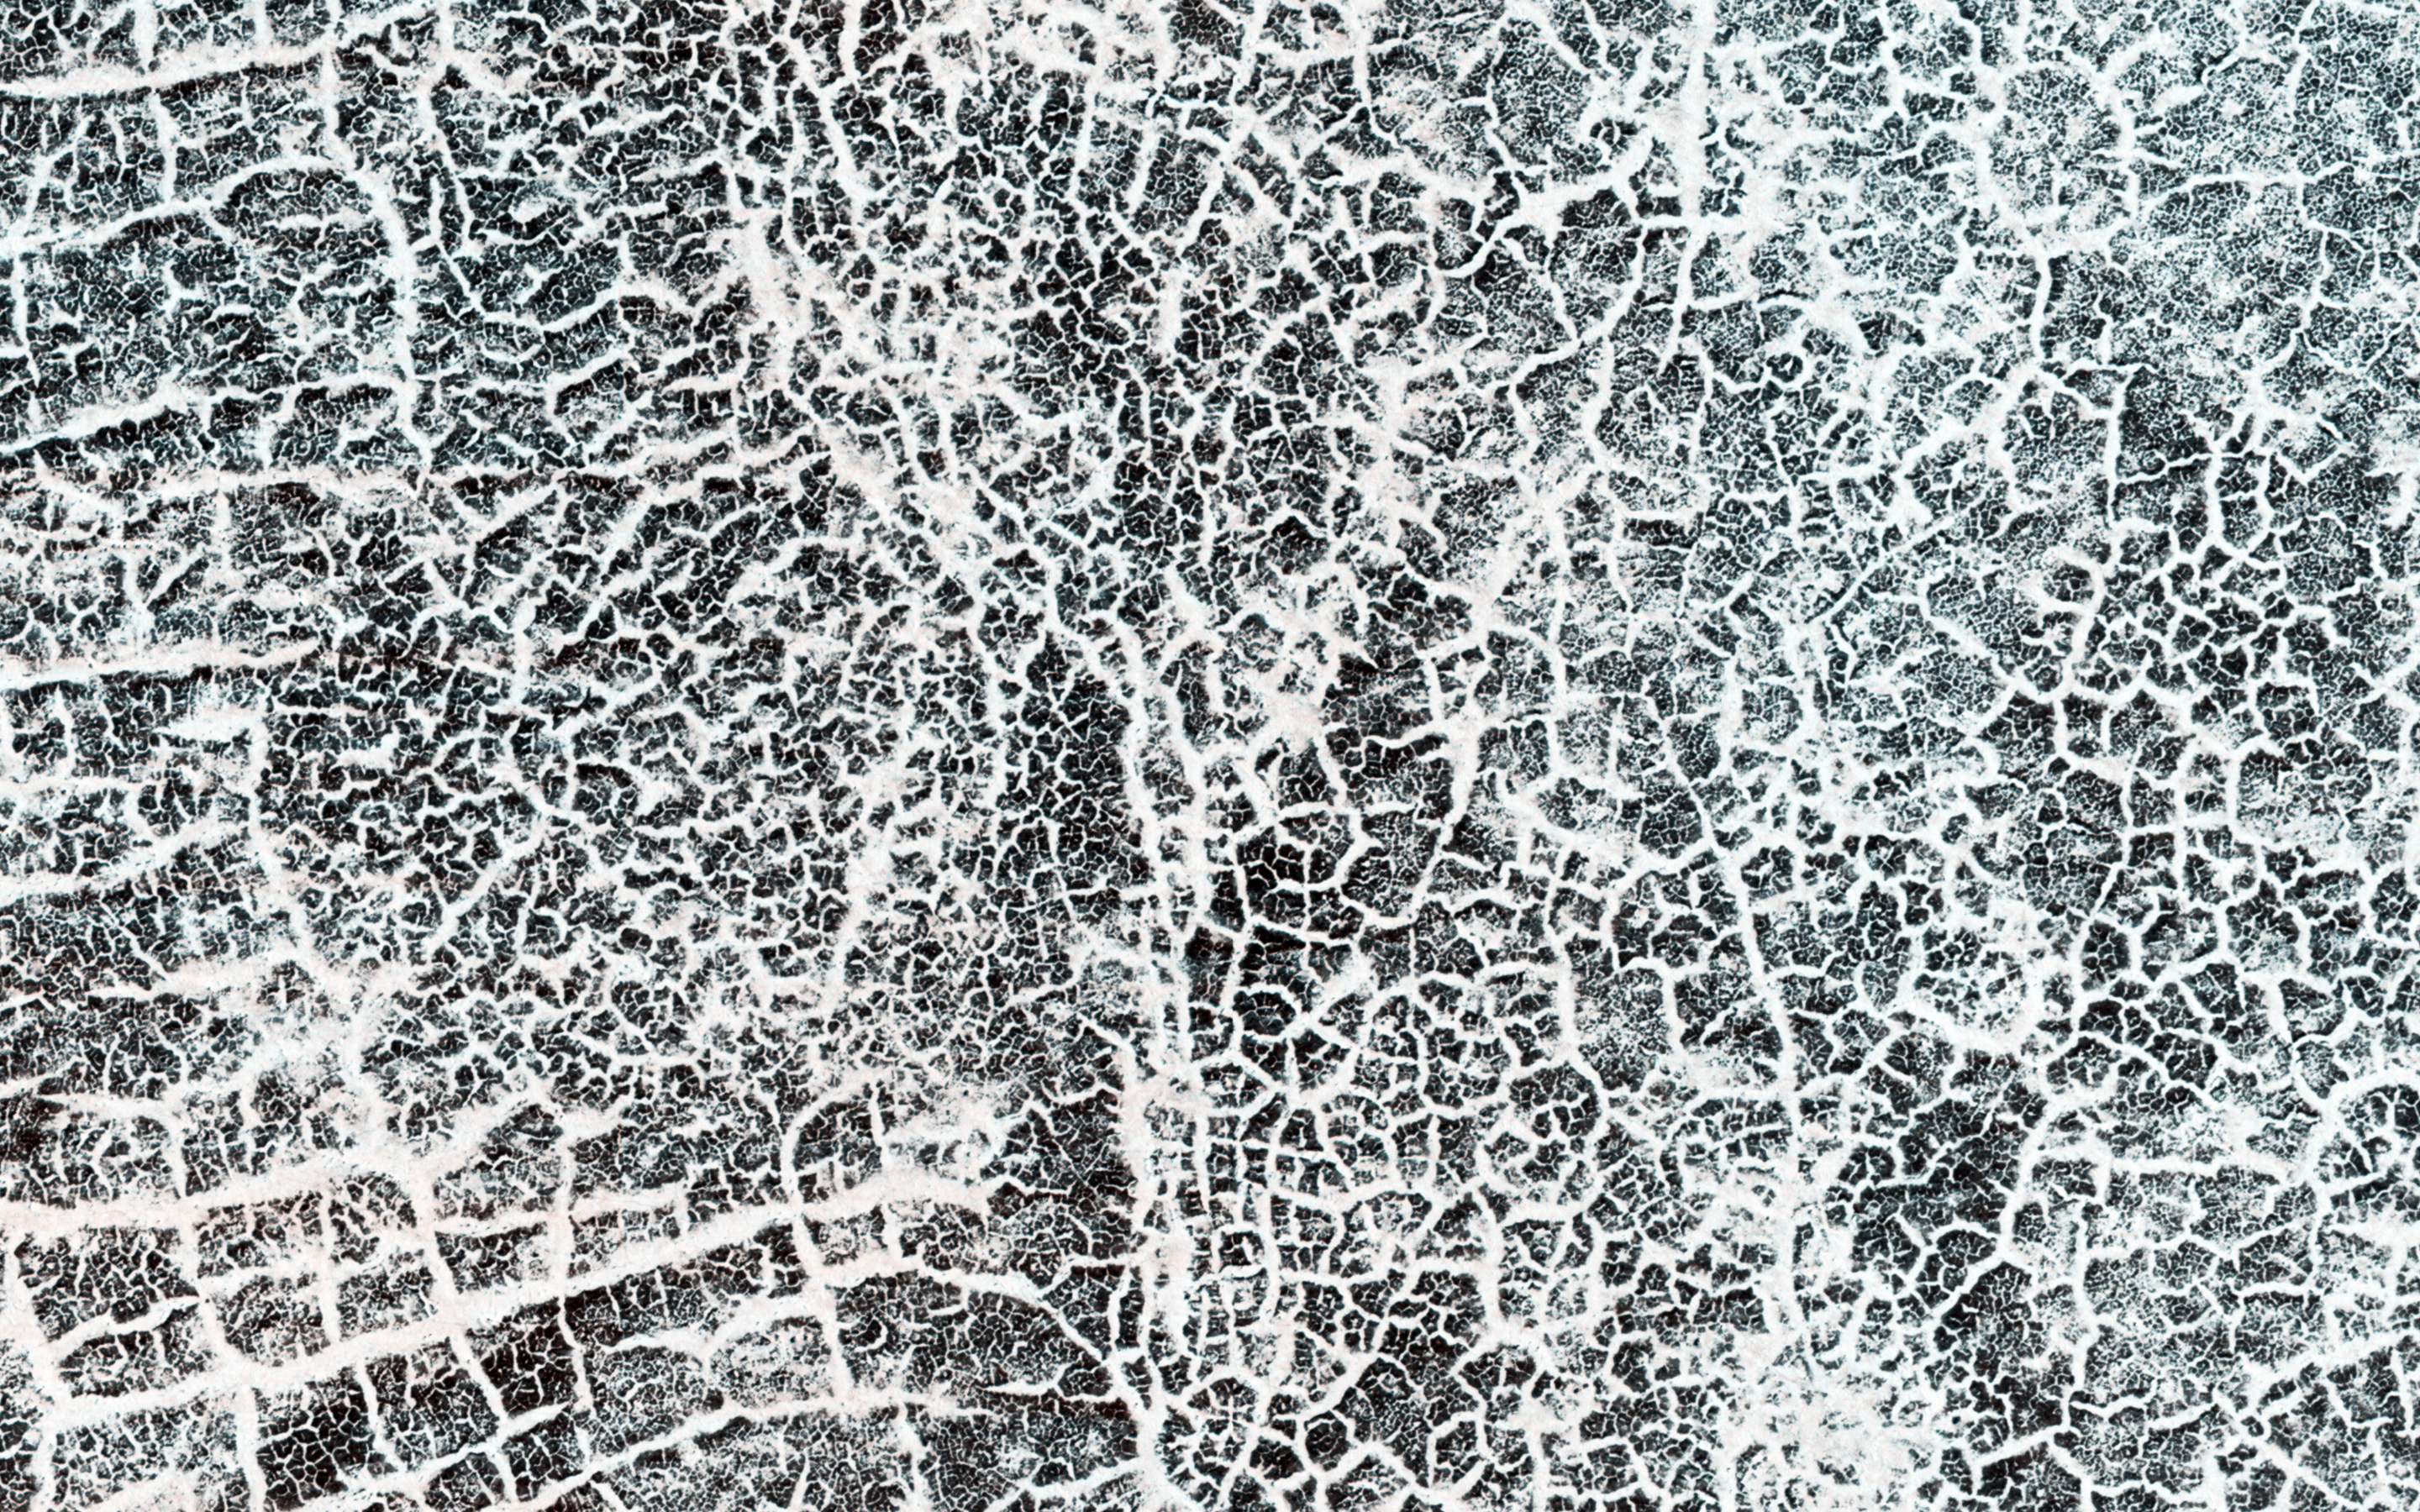

A Frost Enhanced Landscape

The arc of hills in this image is the rim of an old and infilled impact crater. The sediments that were deposited within the crater have since formed polygonal cracks due to repeated cycles of freezing and thawing. The process of polygon formation is common at these polar latitudes, but polygons are not always as striking as they are here. In this image, the polygons have been highlighted by persistent frost in the cracks.

The crater rim constrains the polygon formation within the crater close to the rim, creating a spoke and ring pattern of cracks. This leads to more rectangular polygons than those near the center of the crater. The polygons close to the center of the crater display a more typical pattern. A closer look shows some of these central polygons, which have smaller polygons within them, and smaller polygons within those smaller polygons, which makes for a natural fractal.

The University of Arizona, Tucson, operates HiRISE, which was built by Ball Aerospace & Technologies Corp., Boulder, Colo. NASA’s Jet Propulsion Laboratory, a division of the California Institute of Technology in Pasadena, manages the Mars Reconnaissance Orbiter Project for NASA’s Science Mission Directorate, Washington.

Credit: NASA/JPL-Caltech/Univ. of Arizona